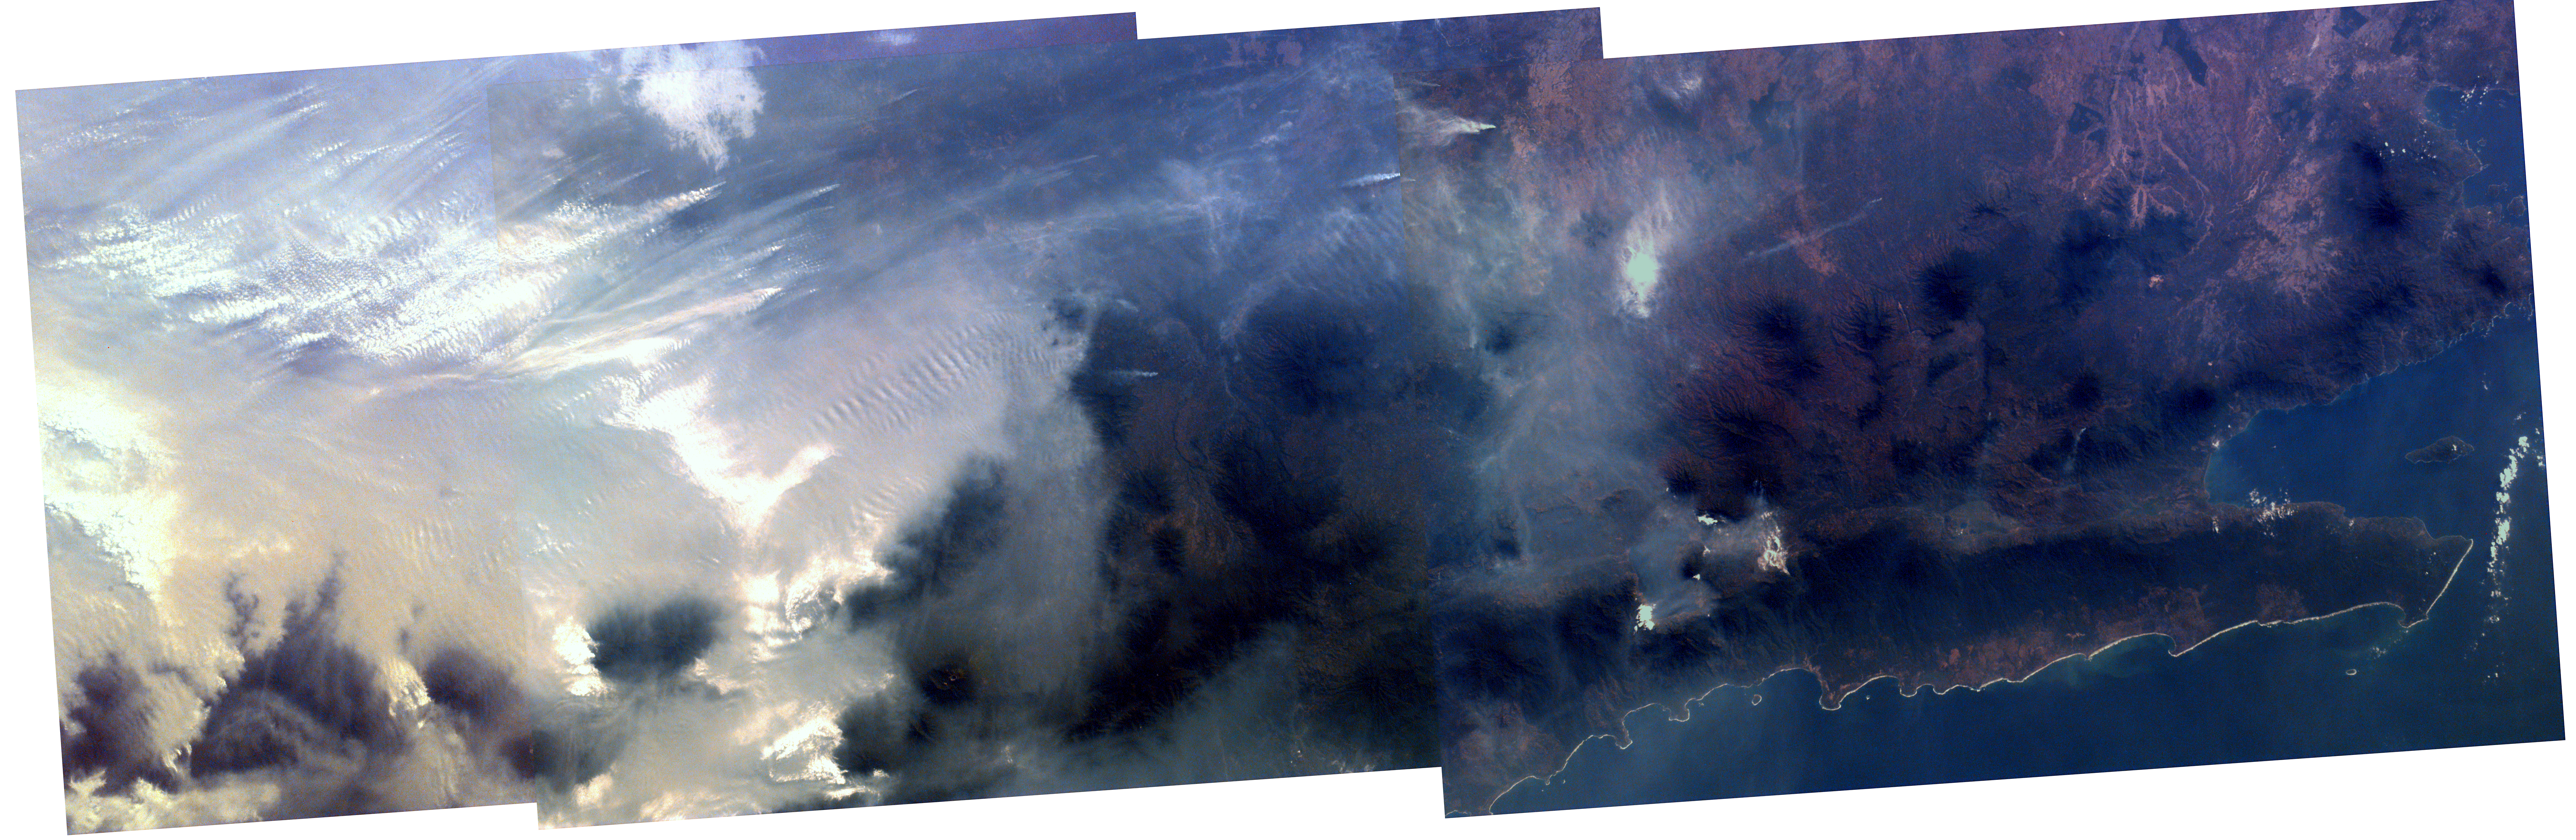

Mosaic image of fires in Indonesia

Middle school students across the country photographed the fires and smoke over southern Sumatra from a camera aboard the Space Shuttle Atlantis September 27. A joint effort between 23 of the 52 schools participating in this mission, the KidSat camera was used to image a 140 km wide, 1950 km long strip that starts in the northwest (5.24 degrees N, 97.11 degrees E), and follows the Pegunungan Barisan range across the equator to the southern tip of Sumatra 7.44S, 106.1E [MET 00215343 – 00215750].

Smoldering underground fires have raged uncontrolled for the past few weeks in Southeast Asia. Originally set to clear land for agriculture, the fires are usually extinguished by the annual monsoon rains. However, this year, the rains had not come due to El Niño which produces dry conditions in the Indonesia region. Due to the lack of trade winds, the seasonal warm waters in the eastern Pacific have spread over to South America. Consequently, the water temperature in Indonesia has dropped significantly. This decrease in temperature has not produced enough warm water vapor to produce the normal seasonal showers that usually encompass the area.

The fire has now been blamed for two fatal accidents and countless health hazards. At one point, the pollution index of the region reached 839. To put a relative point to this number, a pollution index of 300 is a equivalent of smoking 20 cigarettes a day. The smoke, during one time, blanketed an area that was larger than the continental United States. Currently, the fire’s rage has been quelled by winds and rain which have lifted the smog and dampened the fires. However it is estimated that 100,000 fire fighters are needed to stop the fire.

The KidSat image shown here is a mosaic of three images of the 16 image series (Mission Elapsed Time) 00215624, 00215637, 00215701; the center latitude and longitude of each image, respectively, is 3.0 degrees S 102.9 degrees E, 3.7 degrees S 103.4 degrees E, 4.9 degrees S 104.3 degrees E and is 140 km wide and 400 km long. The images were captured on September 27, 1997 during Shuttle flight STS-86. Starting in the south (right) and traveling northwest (left), a clear view is visible of the southern tip of Sumatra with the volcanoes that make up the backbone of the island appearing darker than the surrounding land. Further northwest, the first smoke plumes appear in the rain forests east of the mountains where land is being cleared for palm plantations; the plumes indicate a prevailing wind to the northwest. Within a short distance, the region becomes completely blanketed in smoke with only the peaks of the volcanoes rising above the gray haze layer.

The KidSat camera that photographed these fires is mounted in the overhead starboard window of the Shuttle Atlantis and operates before and after docking with Mir when the Shuttle’s windows face the Earth. Students on the ground are linked to the camera through the Internet and a series of satellites. High school and undergraduate students work in collaboration with scientists and engineers to develop and operate the KidSat systems. Curriculum developed by The Johns Hopkins University Institute for the Academic Advancement of Youth is used in the middle school classrooms to encourage scientific inquiry based on the images.

The photographs from the three missions of the KidSat pilot program can be accessed at the following URL: http://www.jpl.nasa.gov/kidsat

The KidSat program was developed by the Jet Propulsion Laboratory, The Johns Hopkins University Institute for the Academic Advancement of Youth, and The University of California, San Diego, with support from NASA’s Johnson Space Center. The project is supported by NASA’s Office of Human Resources and Education with support from NASA’s Offices of Mission to Planet Earth, Space Flight, and Space Science. JPL is a division of the California Institute of Technology (Caltech).

Credit: NASA/JPL